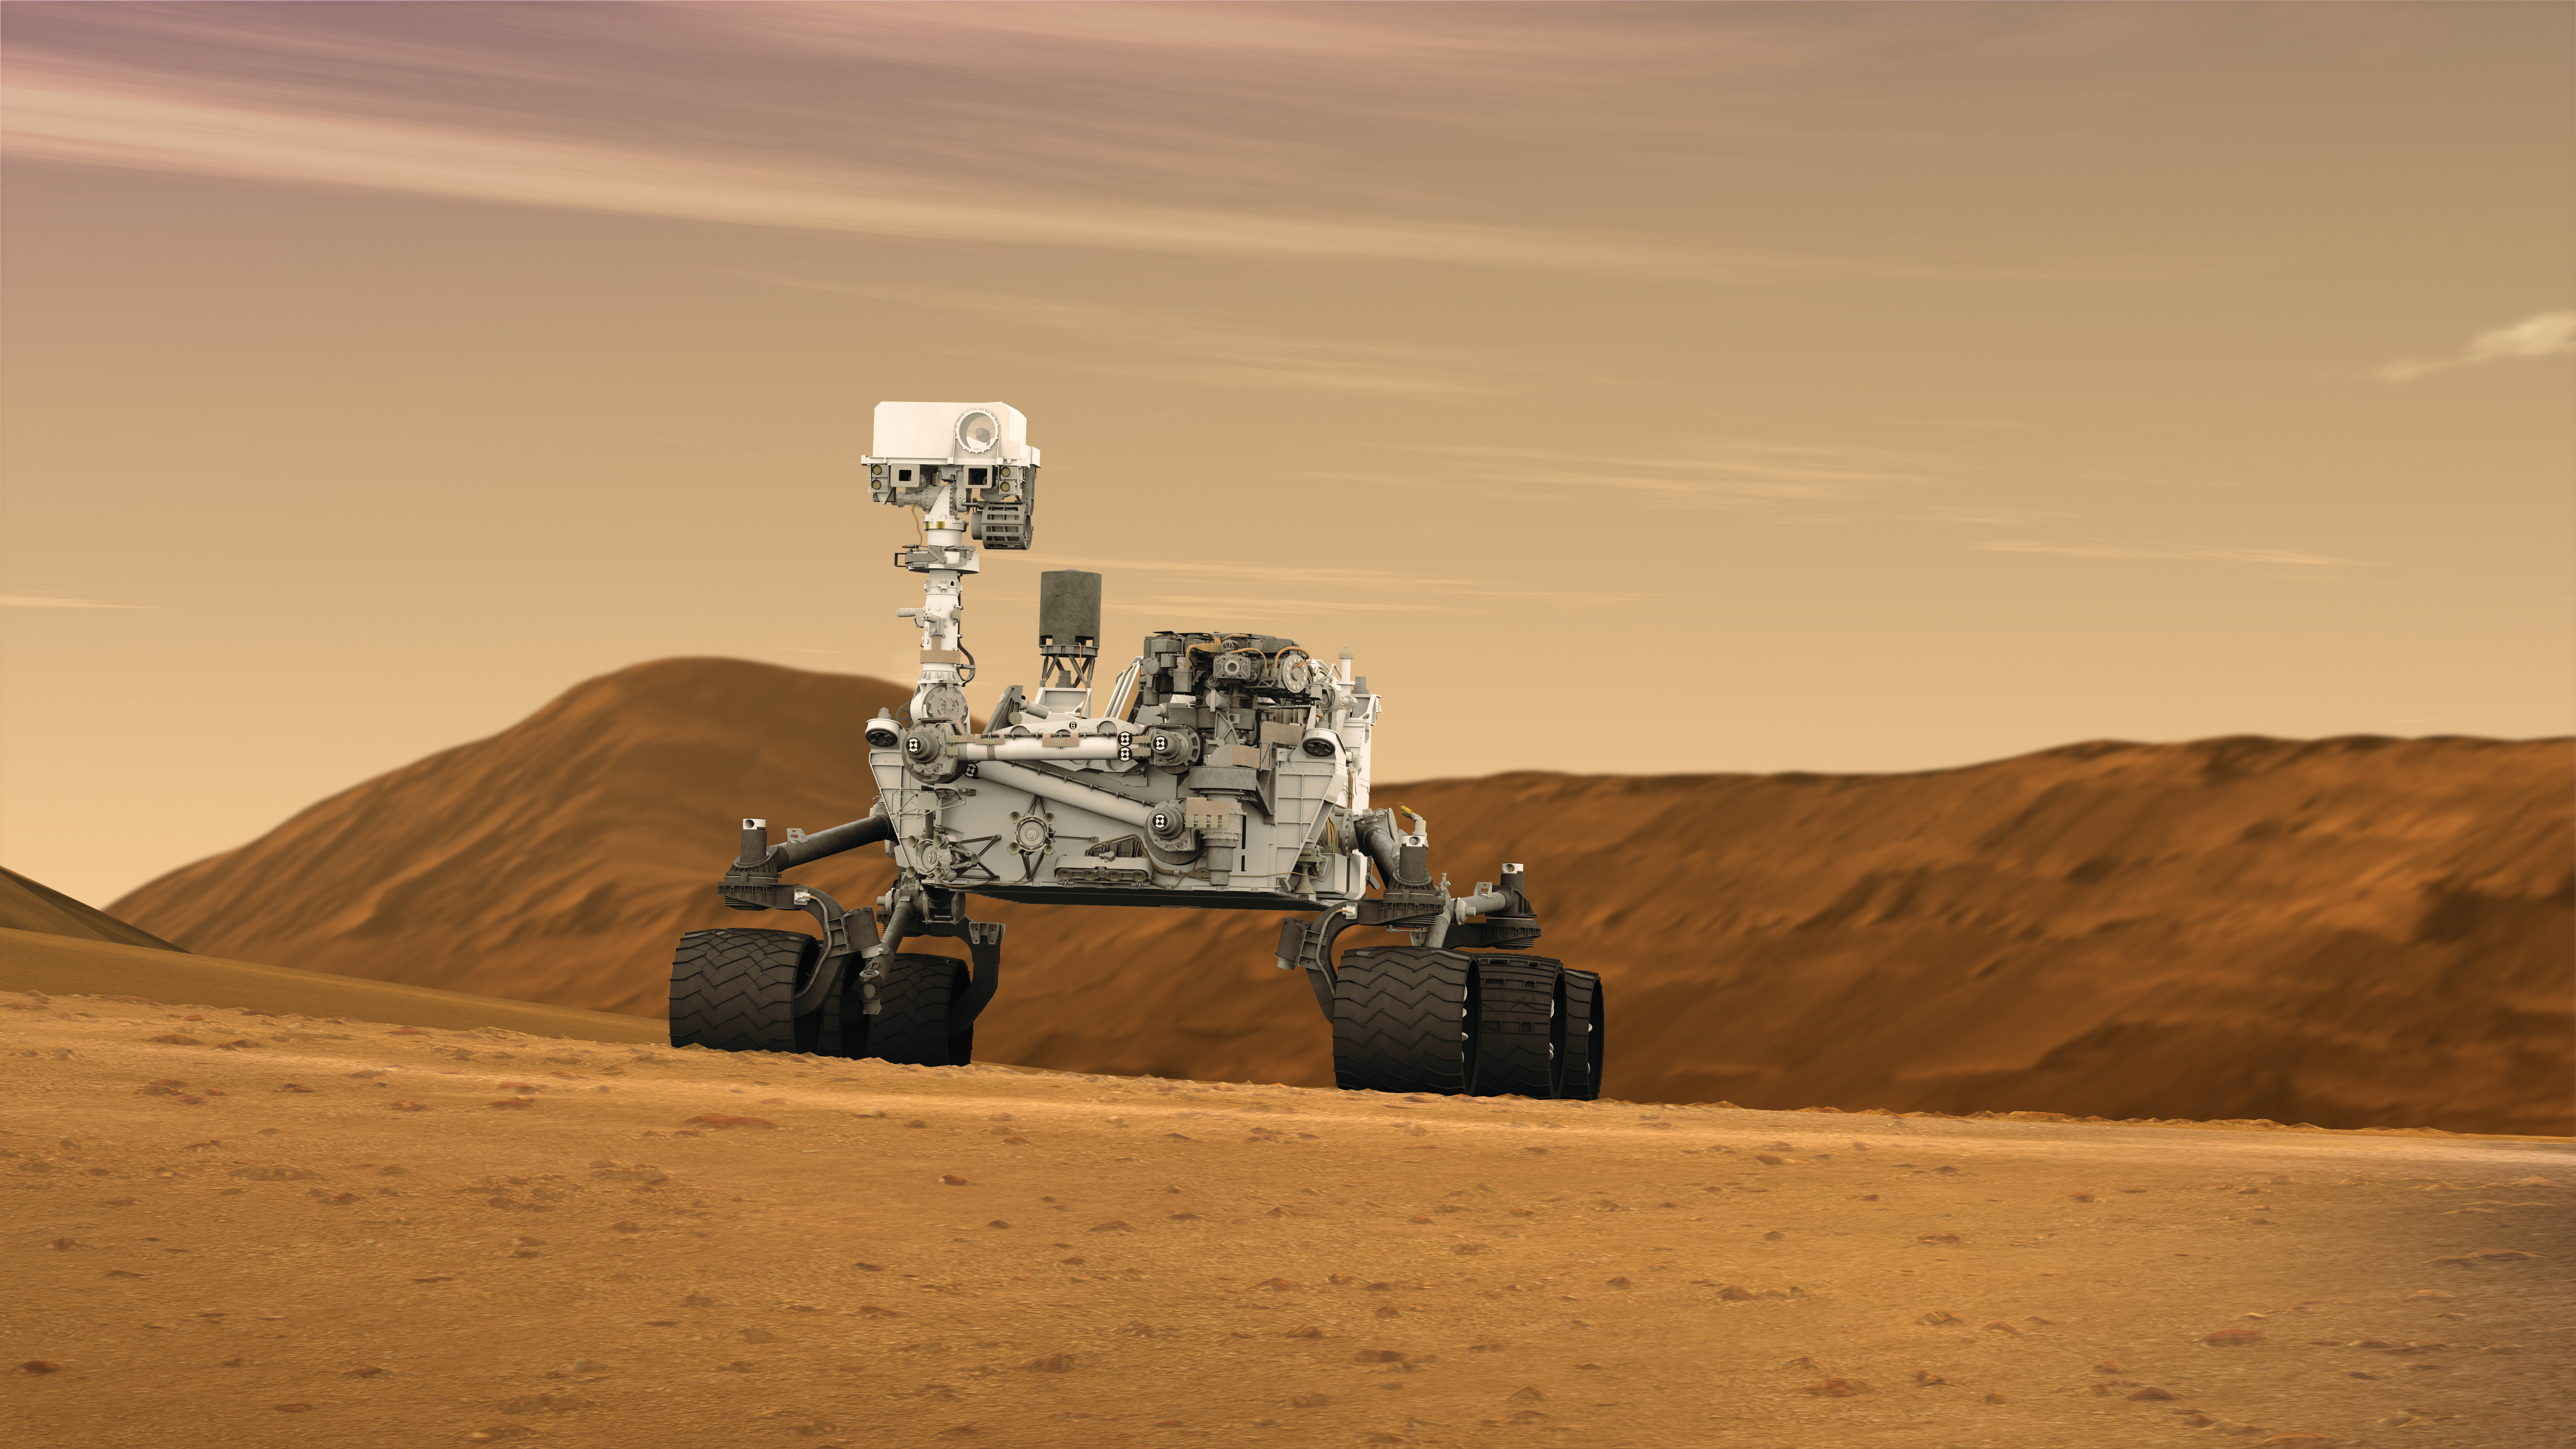

Mars Rover Curiosity in Artist’s Concept, Wide

This artist concept features NASA’s Mars Science Laboratory Curiosity rover, a mobile robot for investigating Mars’ past or present ability to sustain microbial life. Curiosity is being tested in preparation for launch in the fall of 2011. In this picture, the mast, or rover’s “head,” rises to about 2.1 meters (6.9 feet) above ground level, about as tall as a basketball player. This mast supports two remote-sensing instruments: the Mast Camera, or “eyes,” for stereo color viewing of surrounding terrain and material collected by the arm; and, the ChemCam instrument, which is a laser that vaporizes material from rocks up to about 9 meters (30 feet) away and determines what elements the rocks are made of.

NASA’s Jet Propulsion Laboratory, a division of the California Institute of Technology, Pasadena, manages the Mars Science Laboratory Project for the NASA Science Mission Directorate, Washington.

Credit: NASA/JPL-Caltech